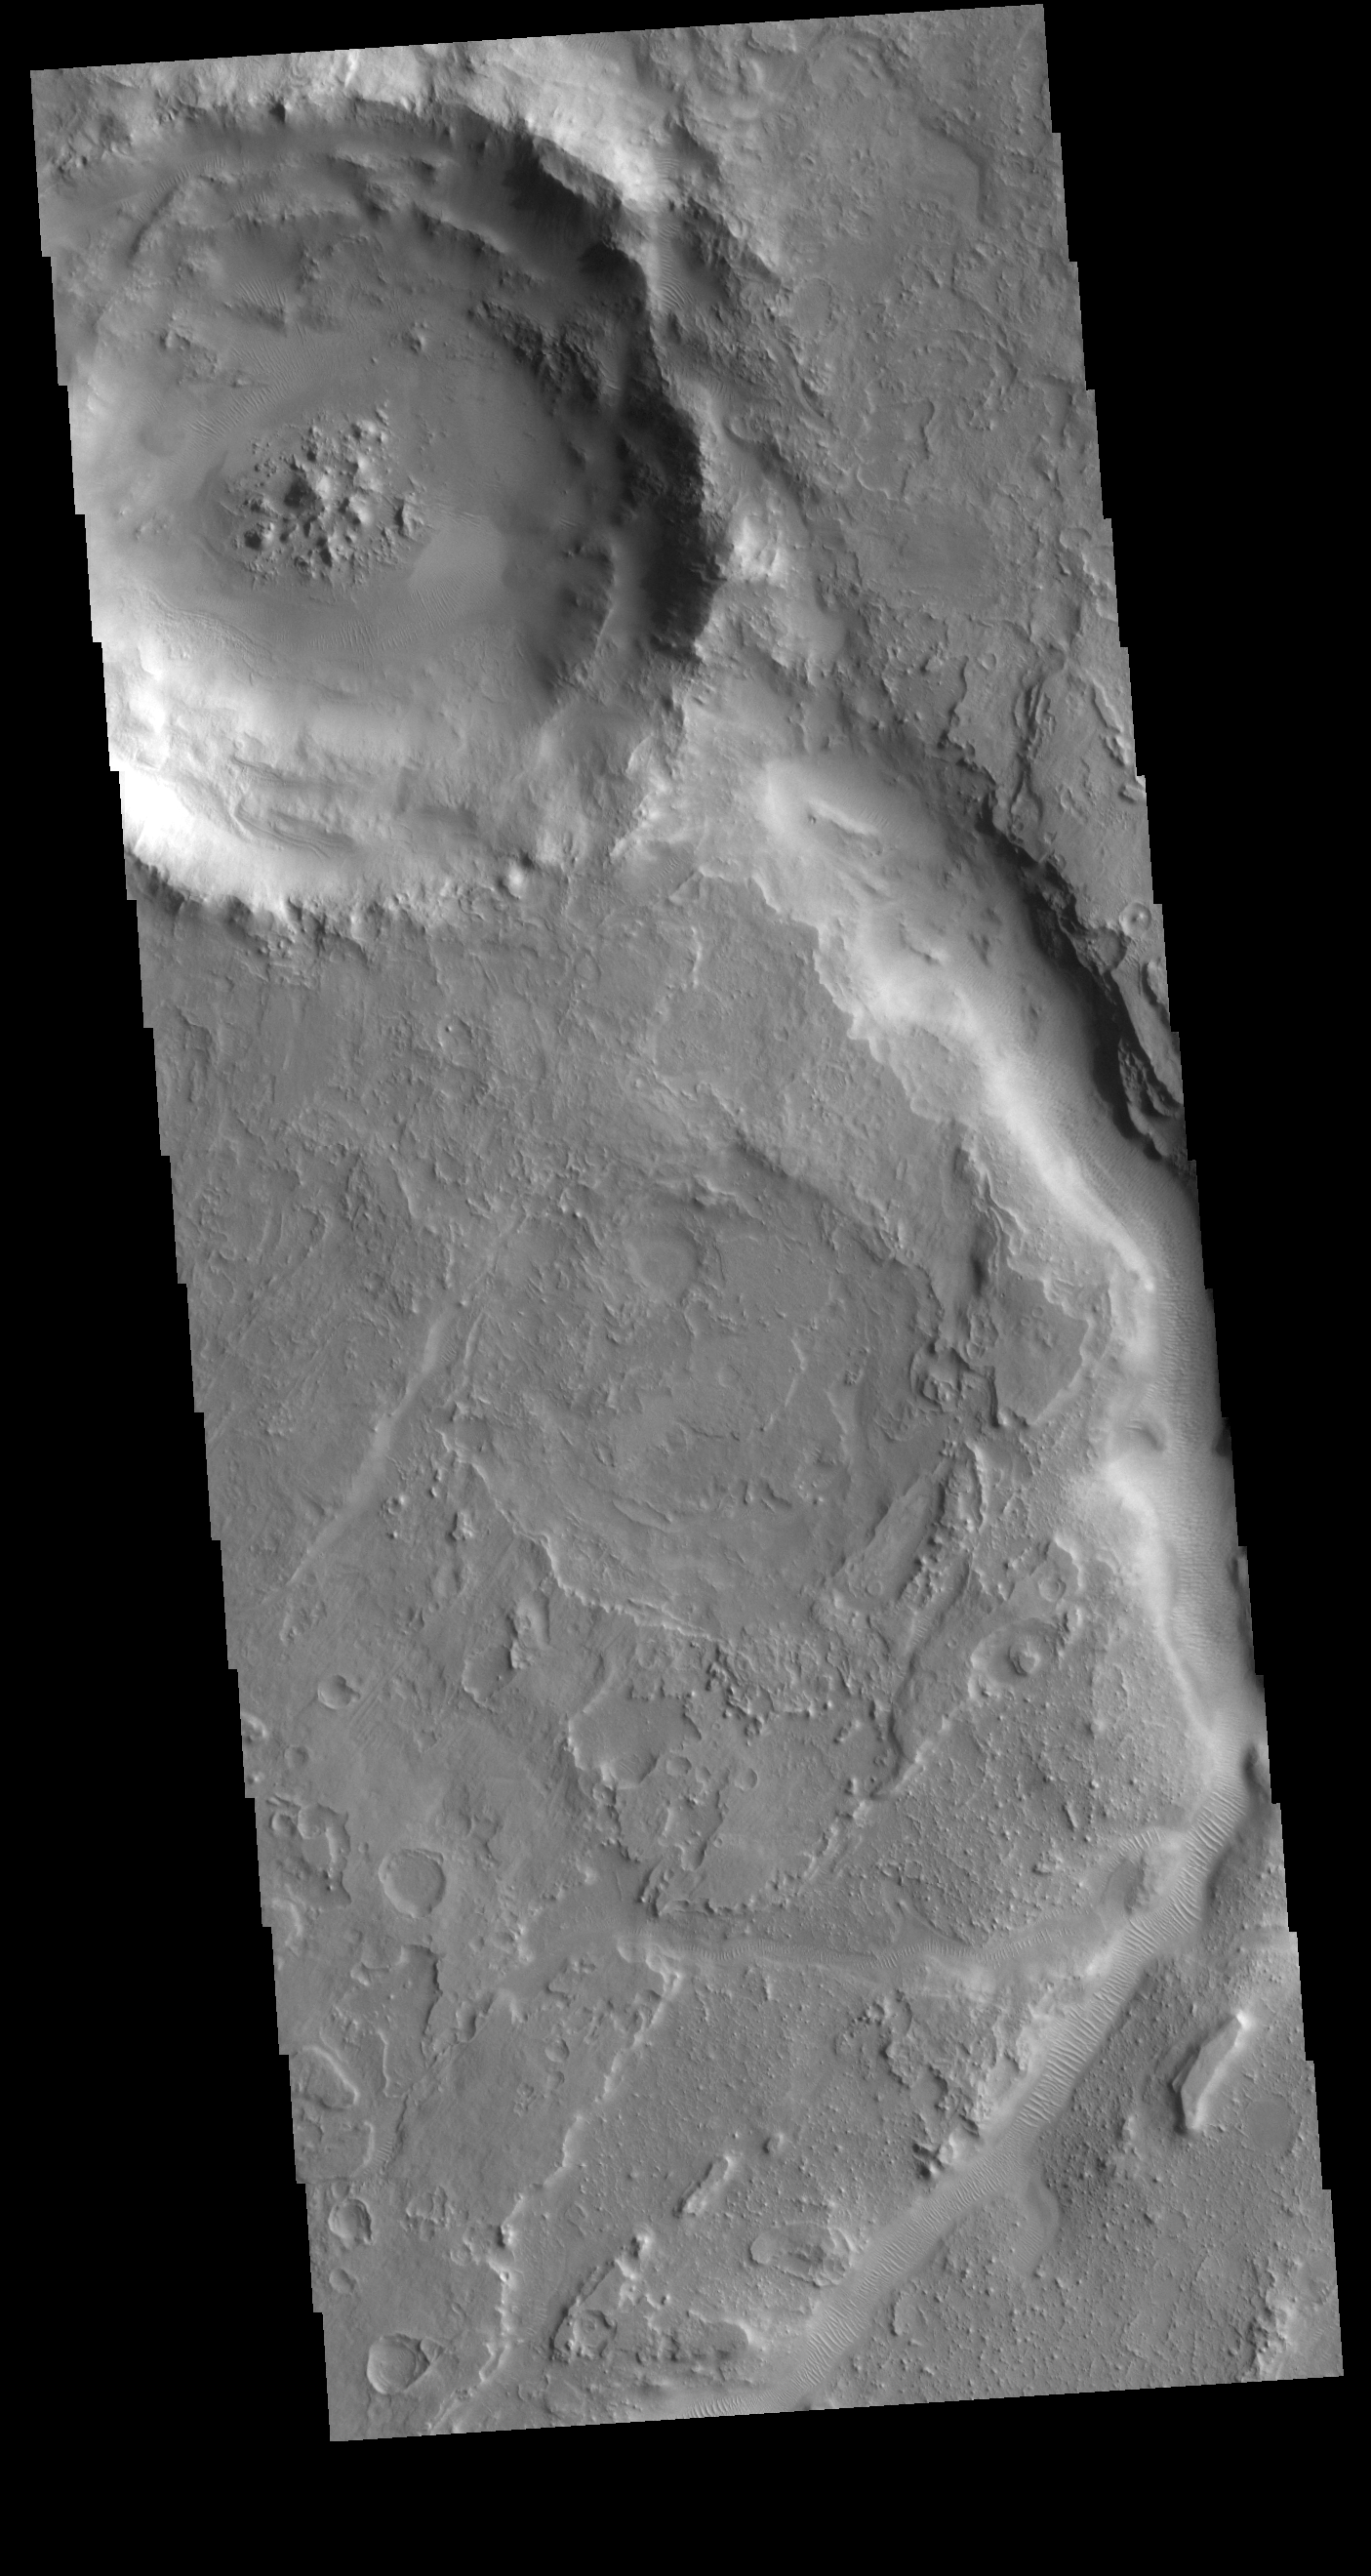

Auqakuh Vallis

The channel in today’s VIS image is called Auqakuh Vallis. Large channels on Mars are named for the word “mars/star” in different languages on Earth, small channels are named for rivers on Earth. “Auqakuh” is the word “mars” in Quechua (Inca).

Credit: NASA/JPL-Caltech/ASU